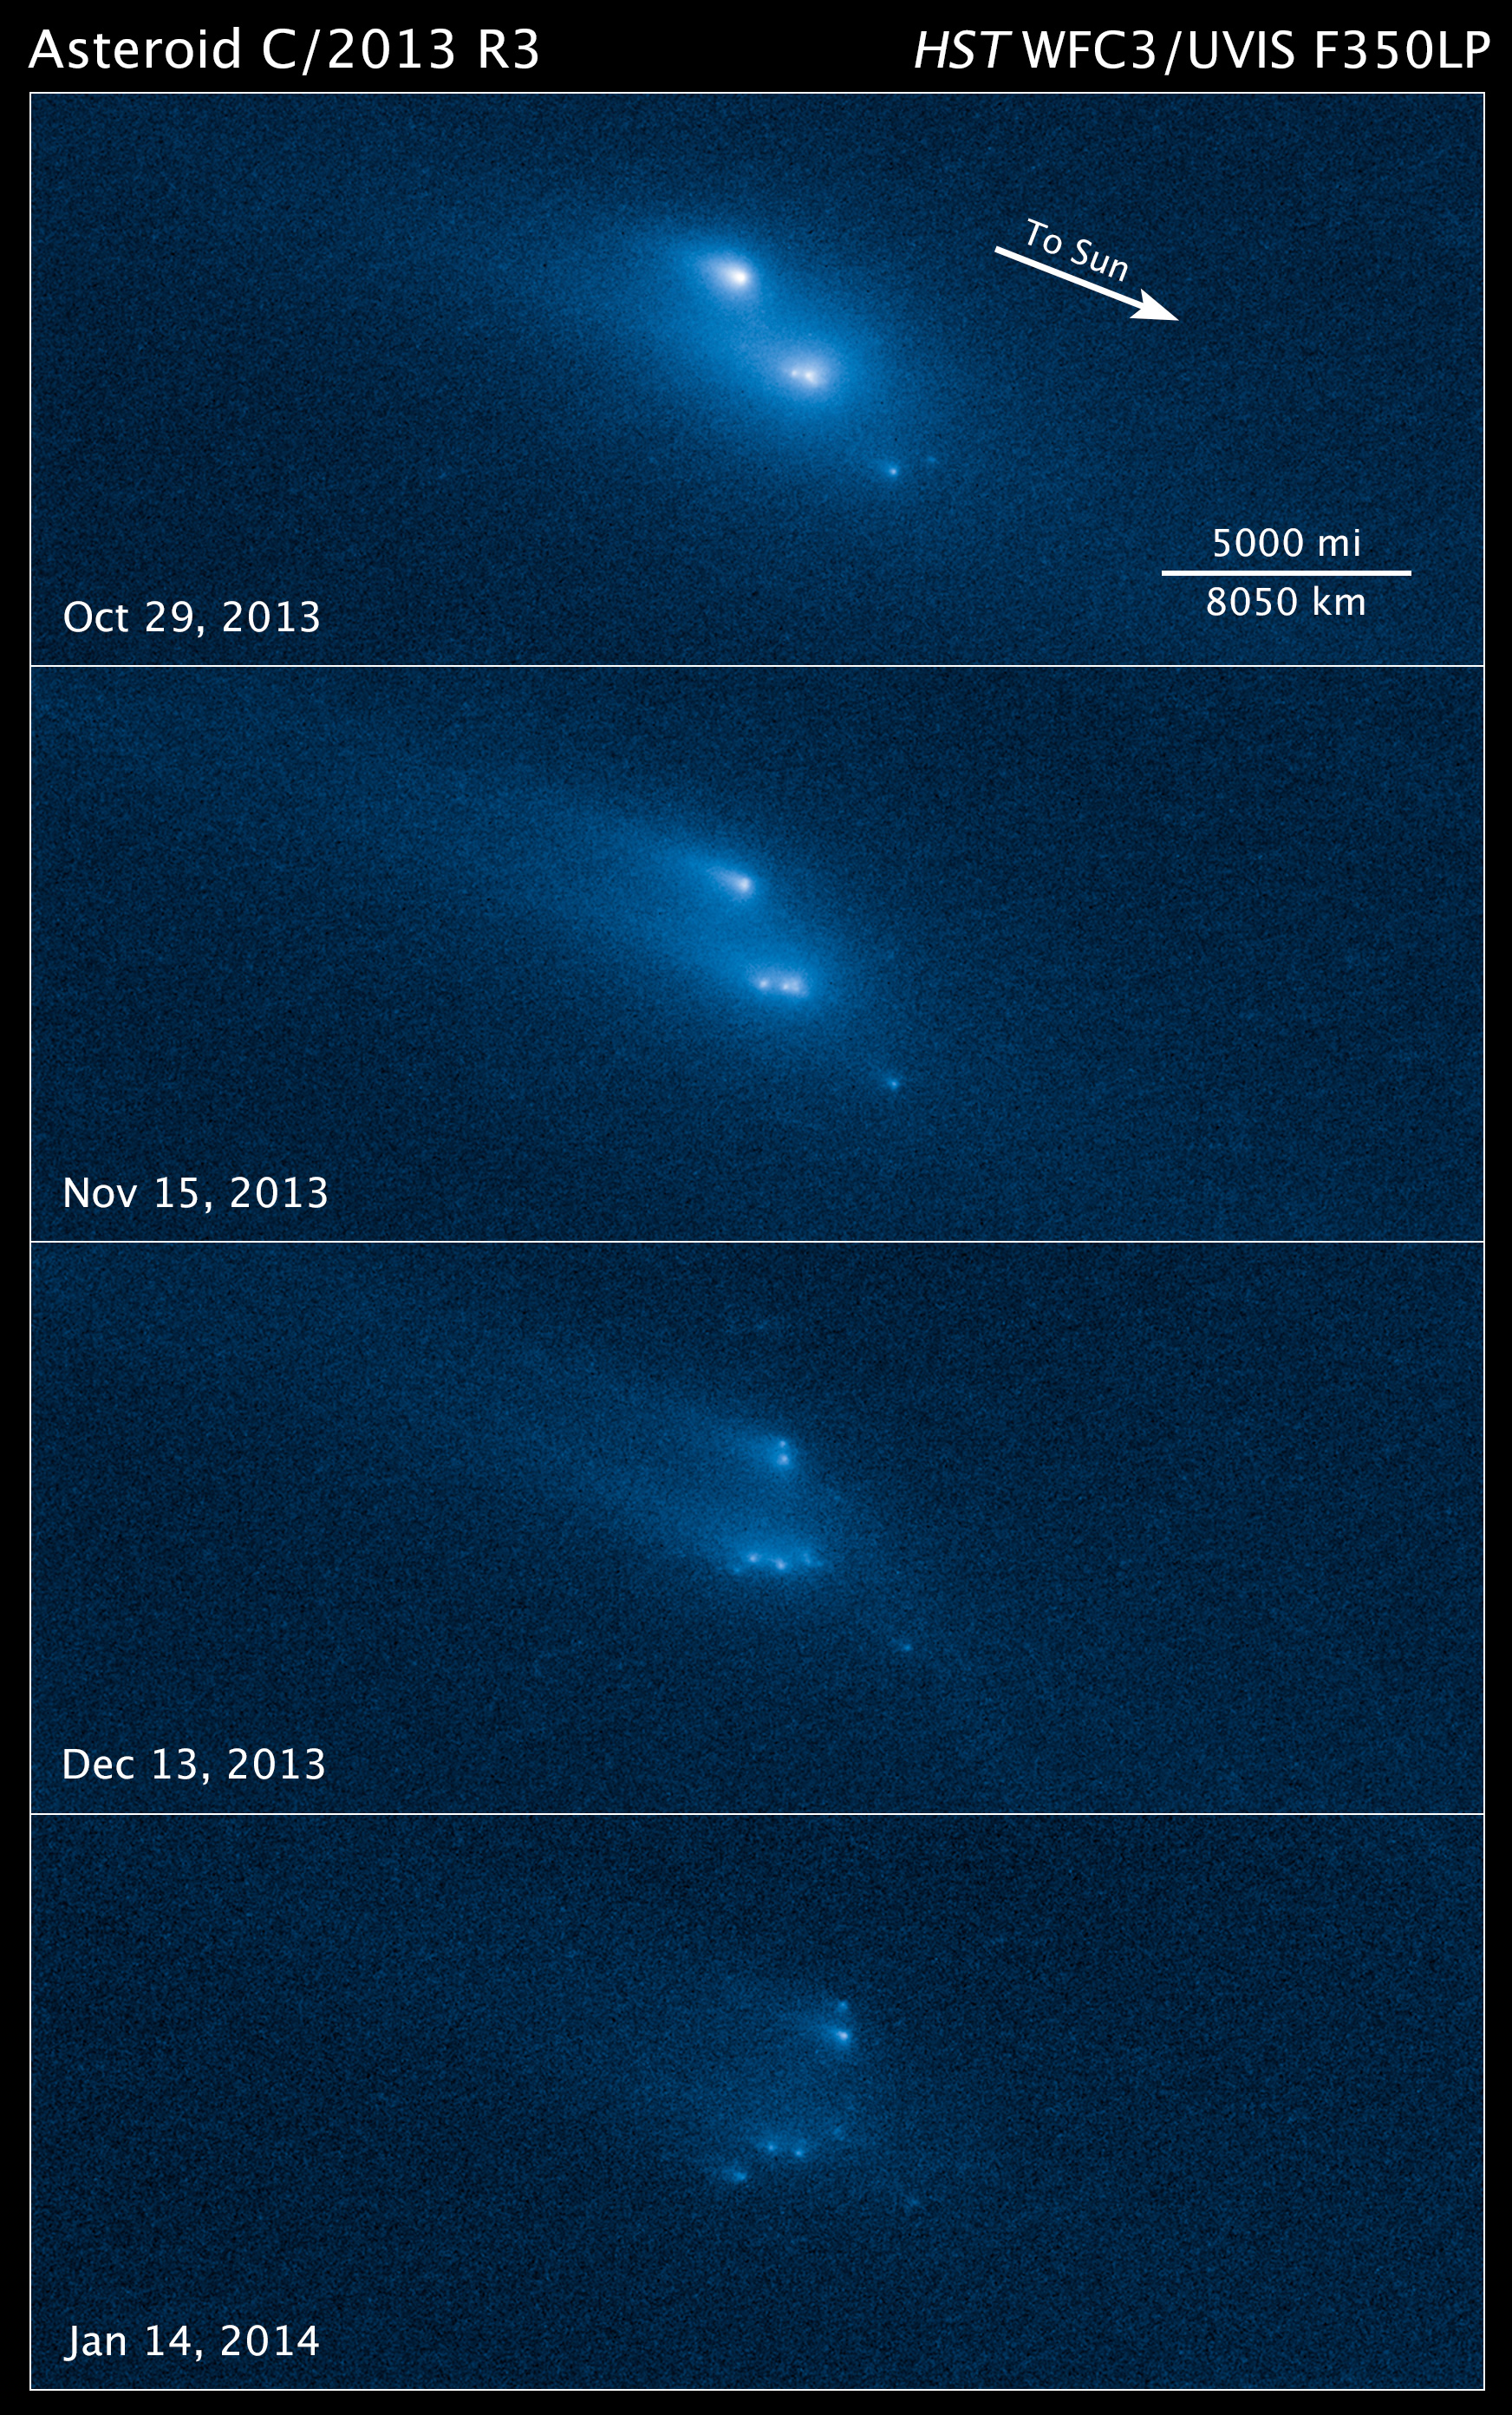

Compass and Scale Image for P/2013 R3

Disintegration of Asteroid P/2013 R3

Credit: NASA, ESA, and Z. Levay (STScI)